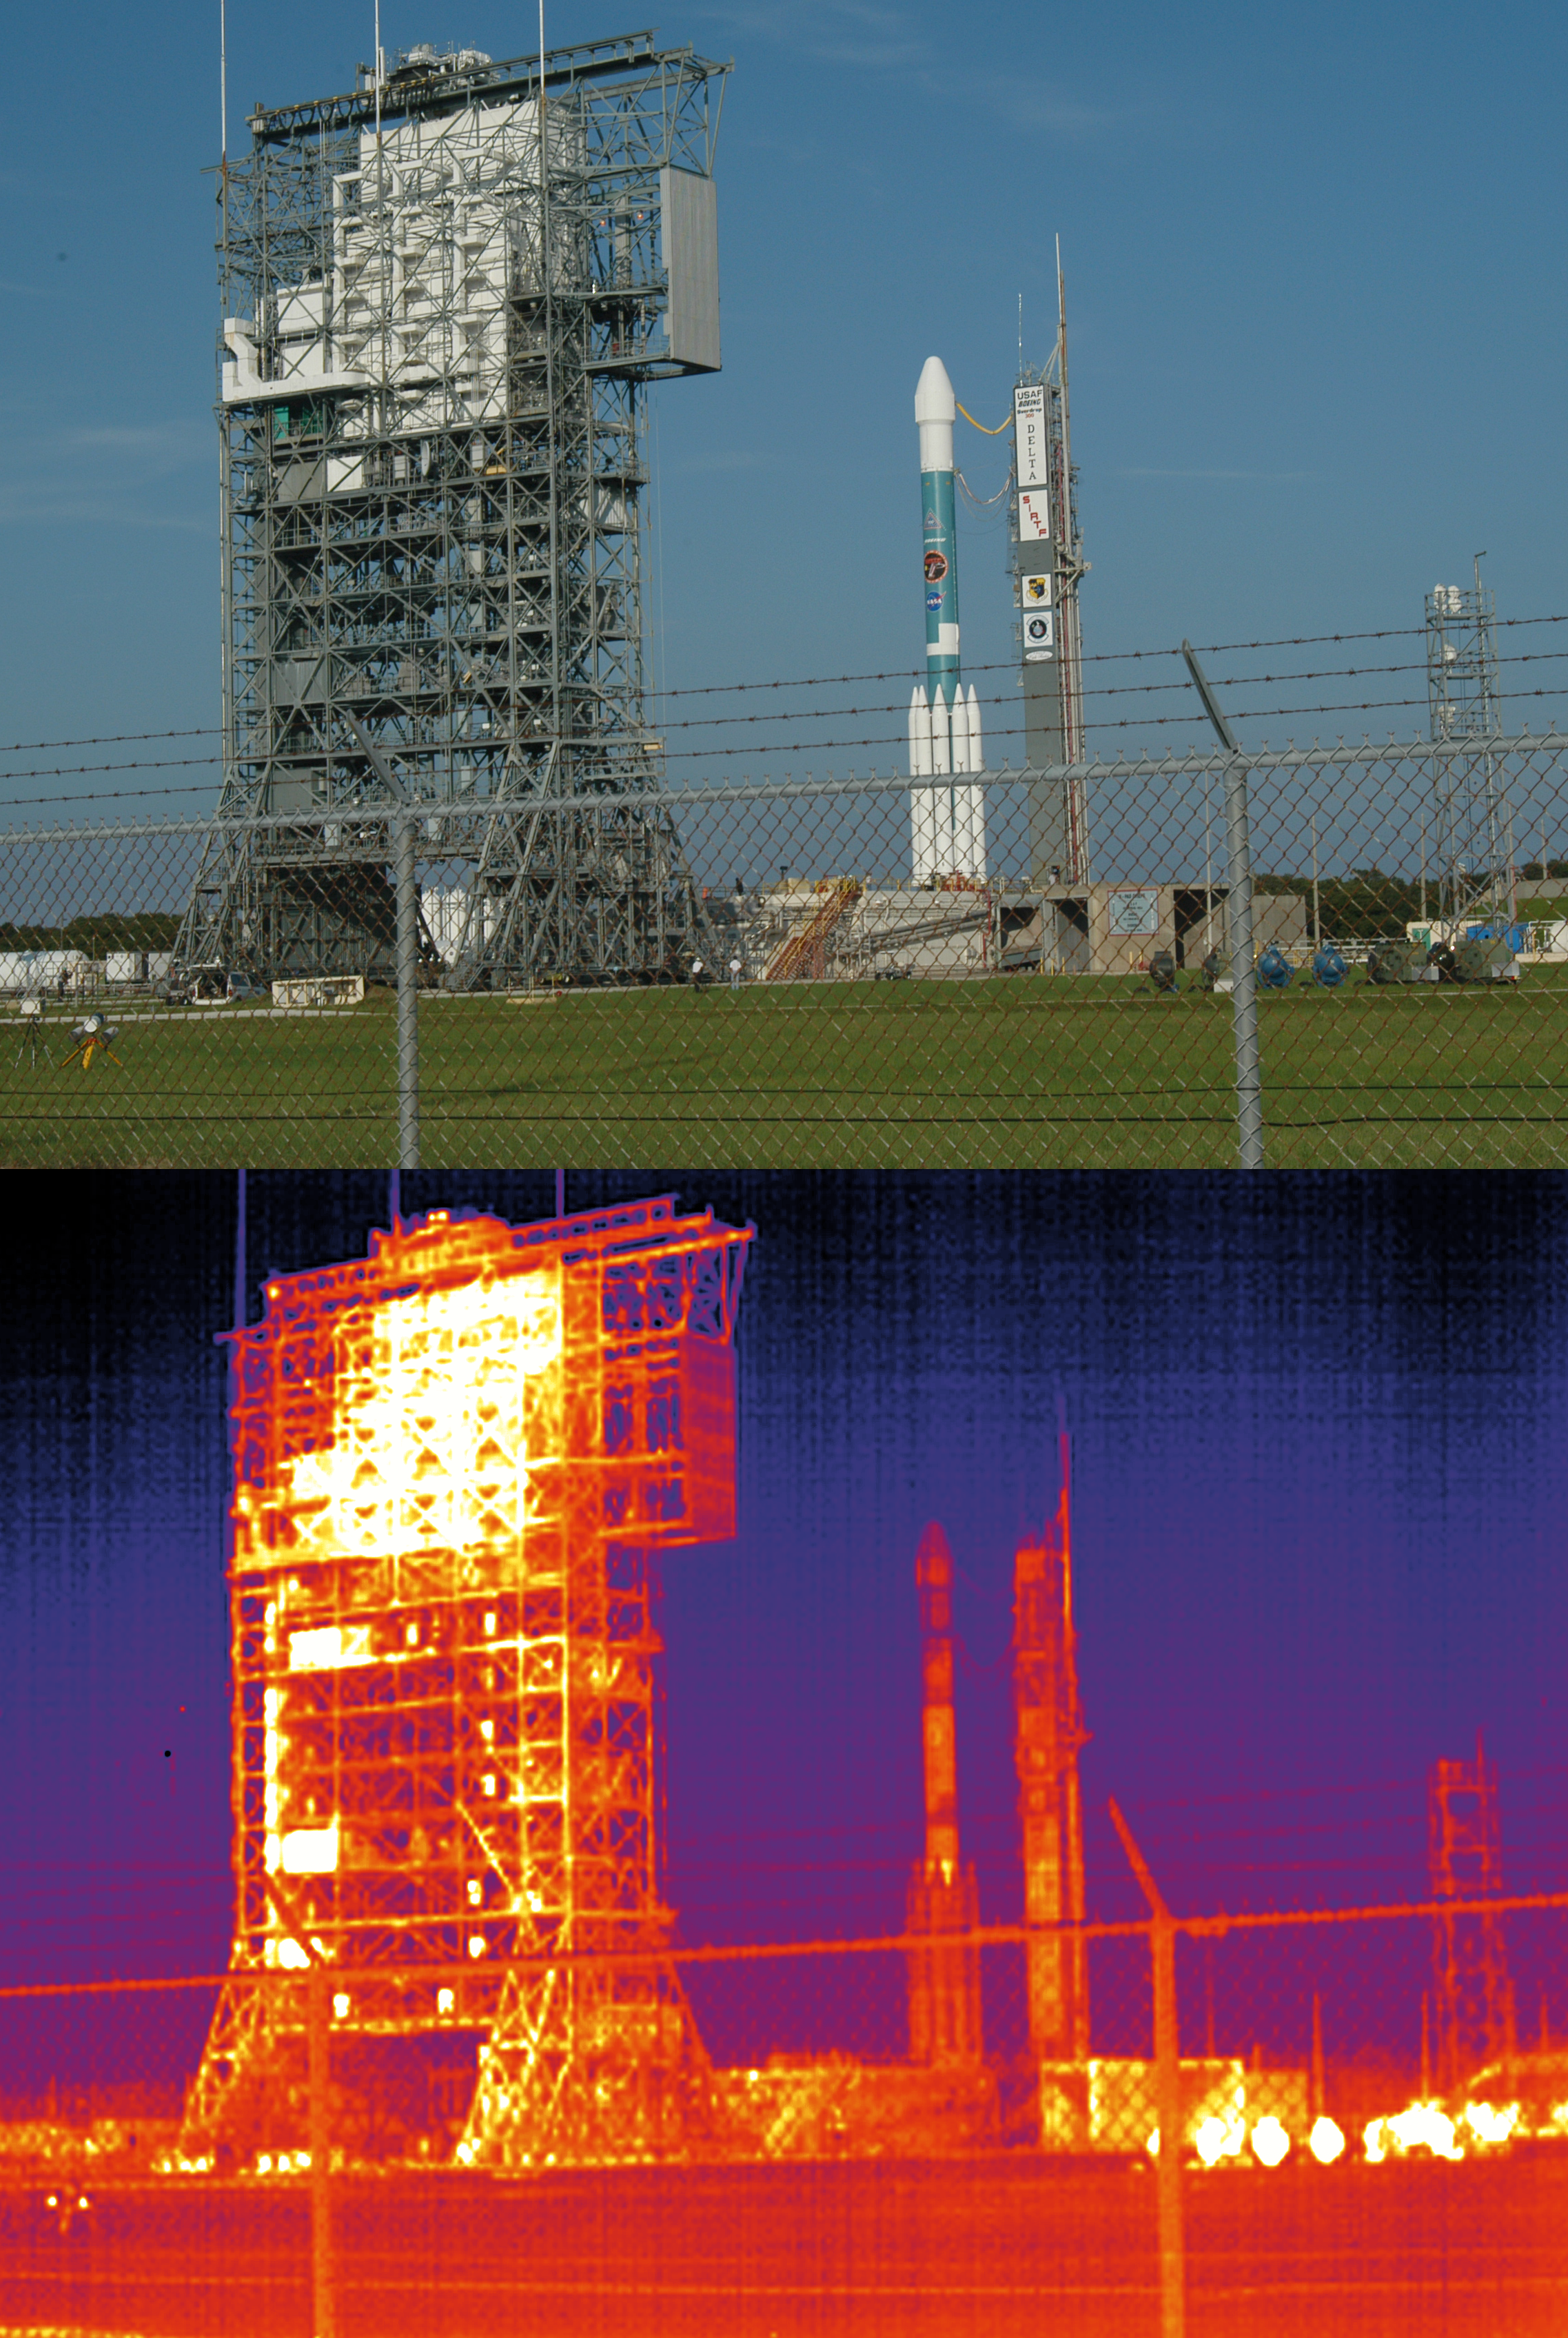

Delta II in Visible and Infrared

Seen the day before it was launched, the Delta II rocket that launched the Spitzer Space Telescope in visible and infrared light.

Credit: NASA/JPL-Caltech/R. Hurt (SSC)